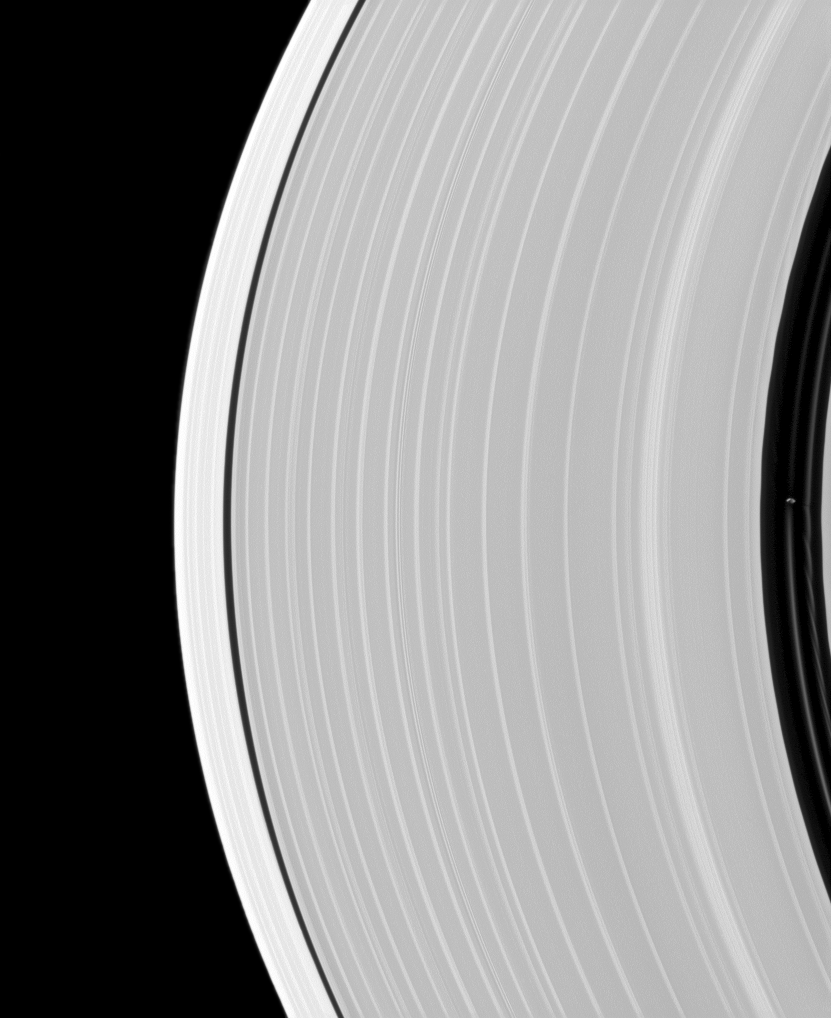

Pan in Action

Saturn’s small, ring-embedded moon Pan, on the extreme right of this Cassini spacecraft image, can be seen interacting with the ringlets that share the Encke Gap of the A ring with this moon.

Pan is 28 kilometers, or 17 miles, across. This view looks toward the northern, sunlit side of the rings from about 11 degrees above the ringplane.

The image was taken in visible light with the Cassini spacecraft narrow-angle camera on June 2, 2010. The view was acquired at a distance of approximately 875,000 kilometers (544,000 miles) from Saturn and at a sun-Saturn-spacecraft, or phase, angle of 130 degrees. Image scale is 5 kilometers (3 miles) per pixel.

The Cassini-Huygens mission is a cooperative project of NASA, the European Space Agency and the Italian Space Agency. The Jet Propulsion Laboratory, a division of the California Institute of Technology in Pasadena, manages the mission for NASA’s Science Mission Directorate, Washington, D.C. The Cassini orbiter and its two onboard cameras were designed, developed and assembled at JPL. The imaging operations center is based at the Space Science Institute in Boulder, Colo.

Credit: NASA/JPL/Space Science Institute